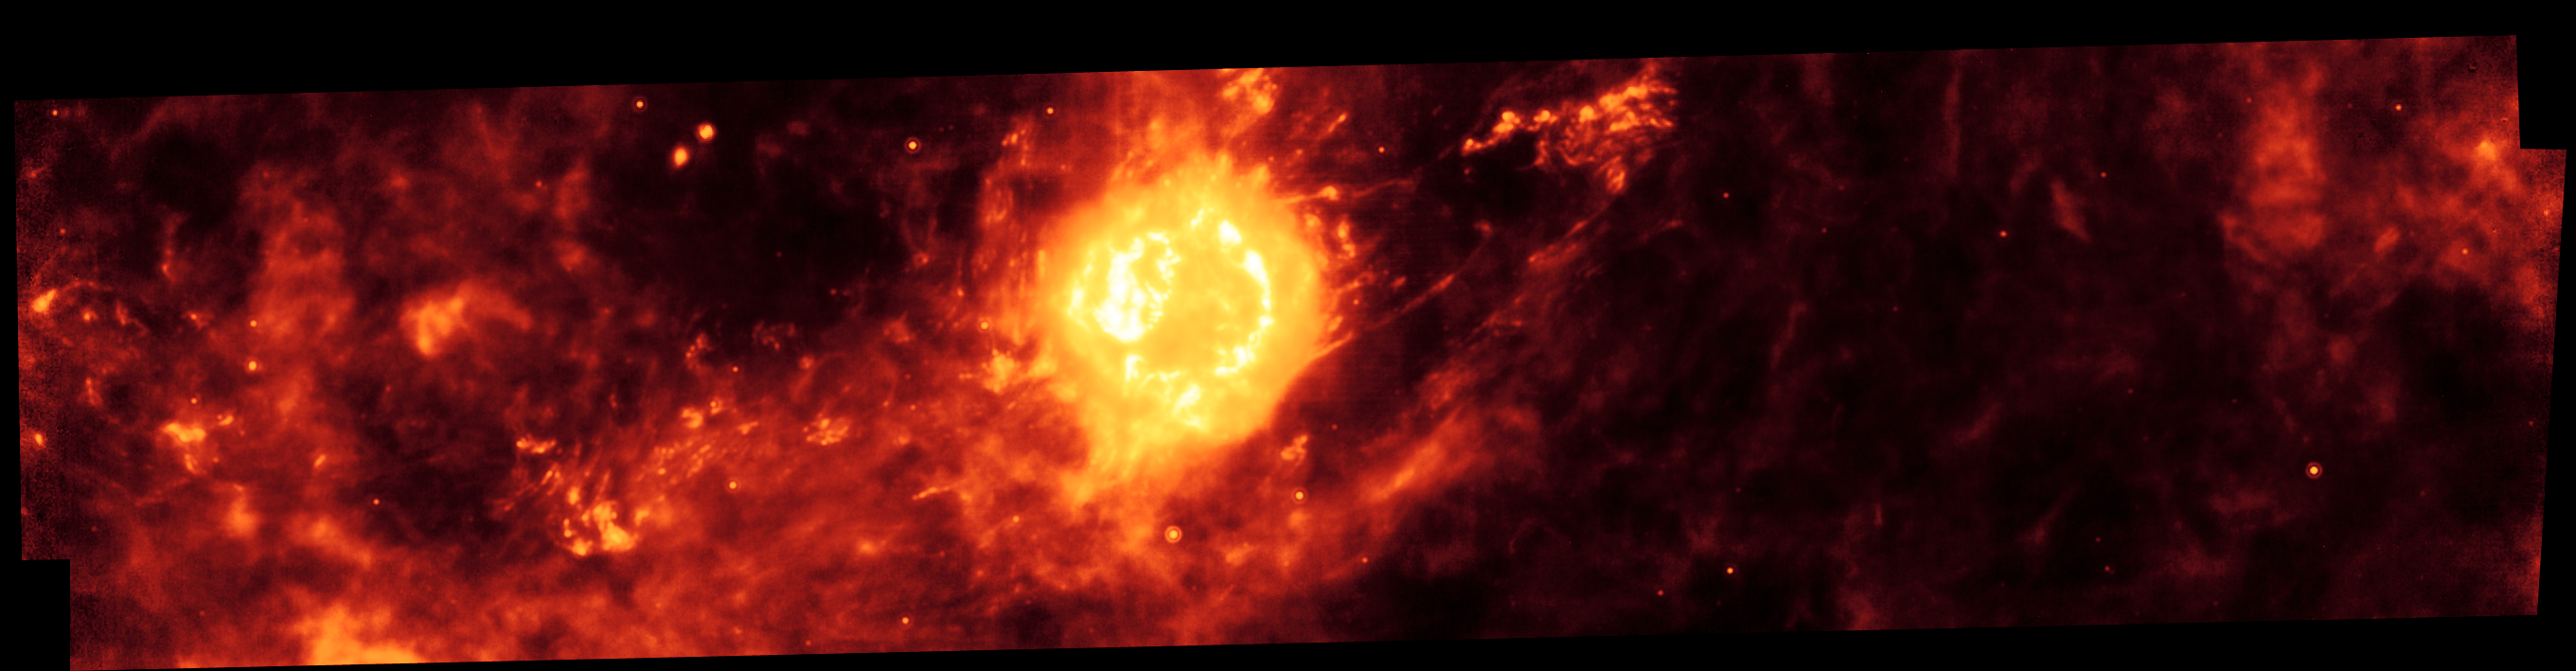

Cassiopeia A Infrared Light Echo

NASA's Spitzer Space Telescope imaged the region around the supernova remnant Cassiopeia A (yellow ball) and surrounding clouds of dust (reddish orange). This picture, along with an image taken one year earlier, illustrate that a blast of light from Cassiopeia A is waltzing outward through through the dusty skies. This dance, called an "infrared echo," began when the remnant erupted about 50 years ago.

Cassiopeia A is the remnant of a once massive star that died in a violent supernova explosion seen from Earth 325 years ago. It consists of a dead star, called a neutron star, and a surrounding shell of material that was blasted off as the star died. This remnant is located 10,000 light-years away in the northern constellation Cassiopeia.

Infrared echoes are created when a star explodes or erupts, flashing light into surrounding clumps of dust. As the light zips through the dust clumps, it heats them up, causing them to glow successively in infrared, like a chain of Christmas bulbs lighting up one by one. The result is an optical illusion, in which the dust appears to be flying outward at the speed of light. Echoes are distinct from supernova shockwaves, which are made up material that is swept up and hurled outward by exploding stars.

This infrared echo is the largest ever seen, stretching more than 50 light-years away from Cassiopeia A. If viewed from Earth, the entire movie frame would take up the same amount of space as two full moons.

Hints of an older infrared echo from Cassiopeia A's supernova explosion hundreds of years ago can also be seen.

This Spitzer image was taken on December 2, 2004. The light echo is revealed when this image is compared with a companion image, taken on November 30, 2003.

Credit: NASA/JPL-Caltech/O. Krause (Steward Observatory)